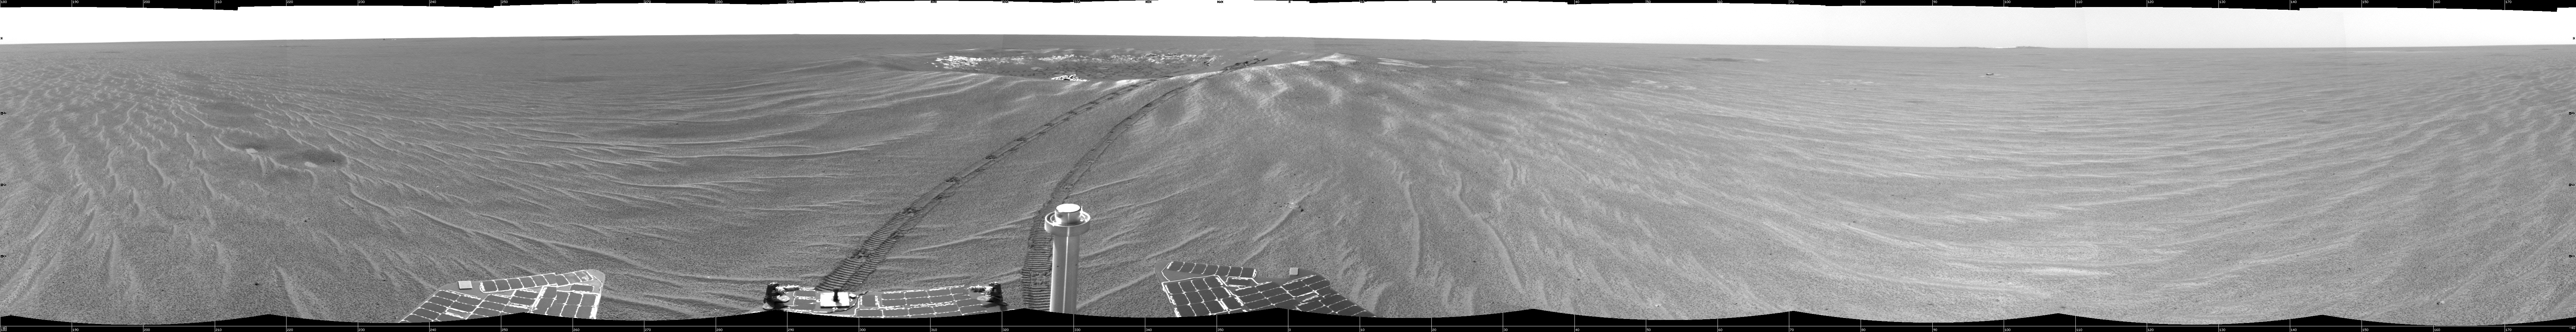

Looking Back at ‘Eagle Crater’

This image is the first 360-degree view from the Mars Exploration Rover Opportunity’s new position outside “Eagle Crater,” the small crater where the rover landed about two months ago. Scientists are busy analyzing Opportunity’s new view of the plains of Meridiani Planum. The plentiful ripples are a clear indication that wind is the primary geologic process currently in effect on the plains. The rover’s tracks can be seen leading away from Eagle Crater. At the far left are two depressions–each about a meter (about 3.3 feet) across—that feature bright spots in their centers. One possibility is that the bright material is similar in composition to the rocks in Eagle Crater’s outcrop and the surrounding darker material is what’s referred to as “lag deposit,” or erosional remnants, which are much harder and more difficult to wear away. These twin dimples might be revealing pieces of a larger outcrop that lies beneath. The depression closest to Opportunity is whimsically referred to as “Homeplate” and the one behind it as “First Base.” The rover’s panoramic camera is set to take detailed images of the depressions today, on Opportunity’s 58th sol. The backshell and parachute that helped protect the rover and deliver it safely to the surface of Mars are also visible near the horizon, at the left of the image. This image was taken by the rover’s navigation camera.

Credit: NASA/JPL